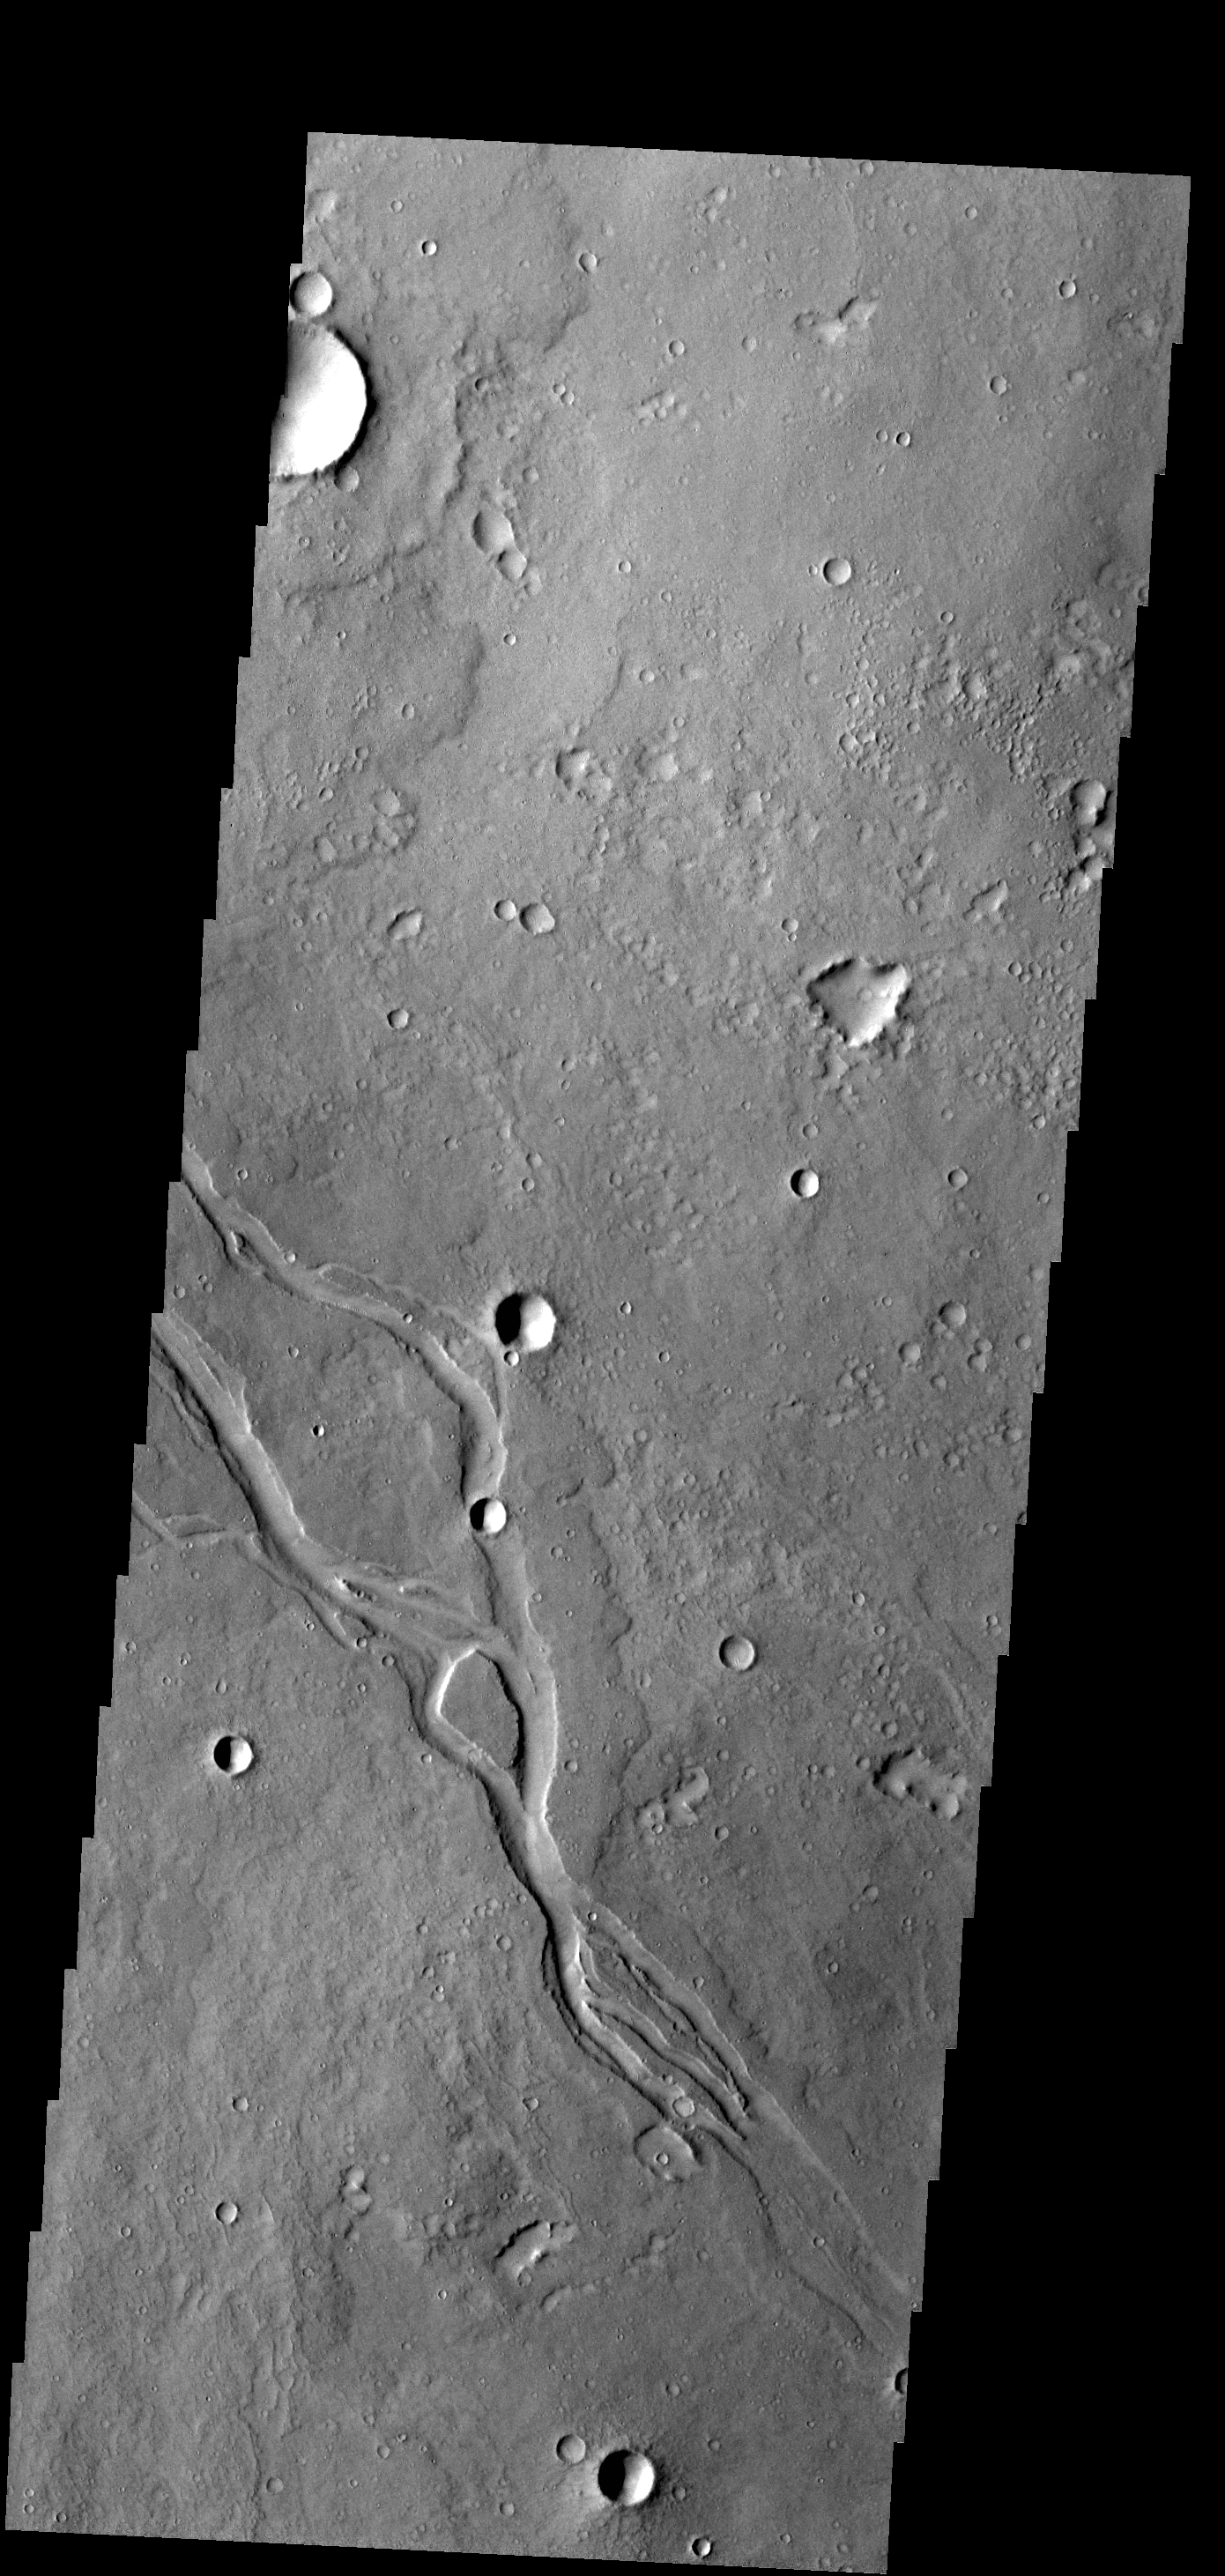

Channels

The channels in this VIS image are located in Elysium Planitia and were likely created by lava flow.

Credit: NASA/JPL-Caltech/ASU